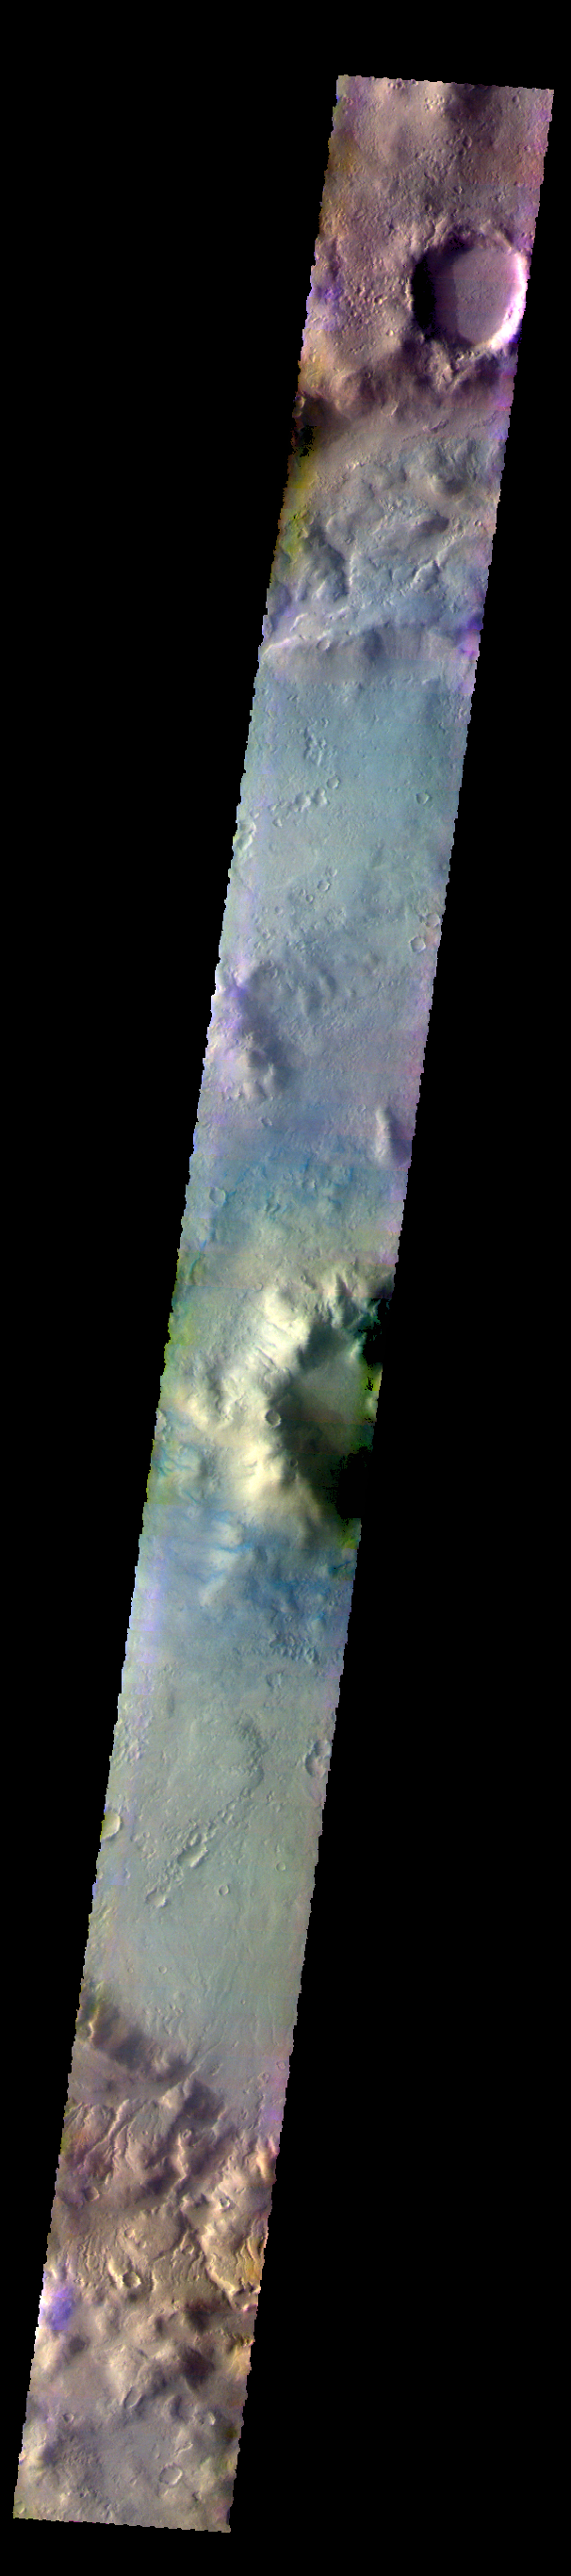

Lohse Crater – False Color

The THEMIS VIS camera contains 5 filters. THe data from different filters can be combined in multiple ways to create a false color image. These false color images may reveal subtle variations of the surface not easily identified in a single band image. Today’s false color images shows part of the floor of Lohse Crater in Noachis Terra.

Credit: NASA/JPL-Caltech/ASU